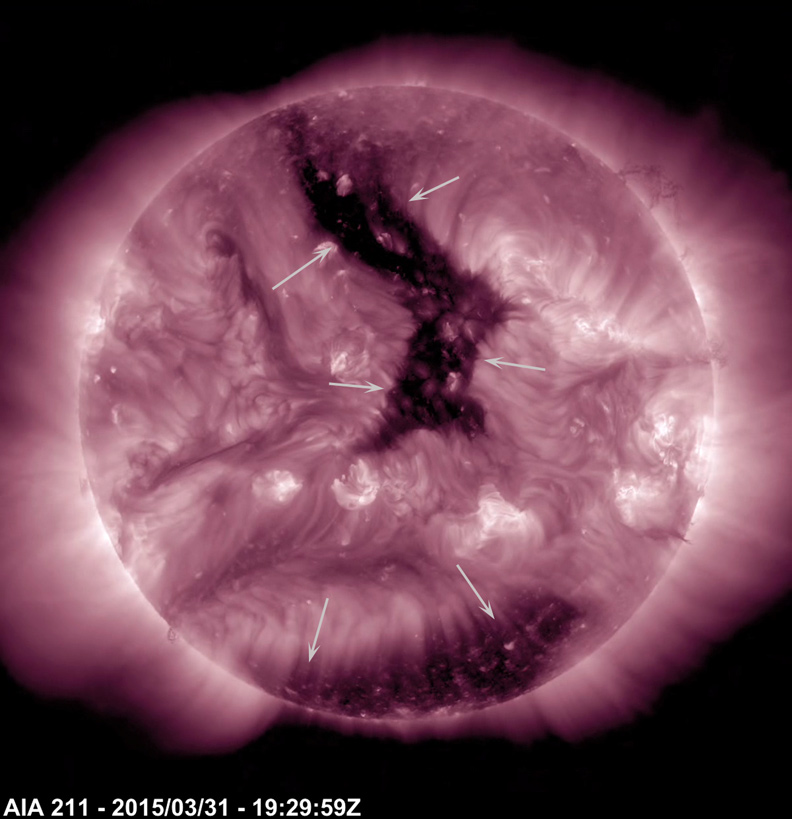

Two Coronal Holes

A pair of substantial coronal holes were the most notable features on the Sun over the past week (Mar. 28 – Apr. 2, 2015). These are magnetically open areas out of which solar wind streams. This stream of solar wind from the elongated coronal hole (which has been facing towards Earth) should be reaching Earth about Apr. 2 – 3 and will likely trigger aurora in the northern latitudes. The images were taken in a wavelength of extreme ultraviolet light.

Movies
PIA17915_CoronalHoles2x_best.mov
PIA17915_CoronalHoles2x_sm.mov

SDO is managed by NASA’s Goddard Space Flight Center, Greenbelt, Maryland, for NASA’s Science Mission Directorate, Washington. Its Atmosphere Imaging Assembly was built by the Lockheed Martin Solar Astrophysics Laboratory (LMSAL), Palo Alto, California.

Credit: NASA/GSFC/Solar Dynamics Observatory